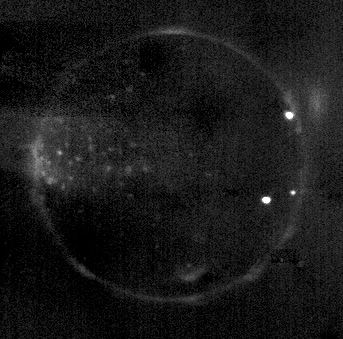

Io in Eclipse

This unusual image shows Io glowing in the darkness of Jupiter’s shadow. It is a combination of eight images taken by the New Horizons Long Range Reconnaissance Imager (LORRI) between 14:25 and 14:55 Universal Time on February 27, 2007, about 15 hours before the spacecraft’s closest approach to Jupiter. North is at the top of the image.

Io’s surface is invisible in the darkness, but the image reveals glowing hot lava, auroral displays in Io’s tenuous atmosphere and volcanic plumes across the moon. The three bright points of light on the right side of Io are incandescent lava at active volcanoes – Pele and Reiden (south of the equator), and a previously unknown volcano near 22 degrees north, 233 degrees west near the edge of the disk at the 2 o’clock position.

An auroral glow, produced as intense radiation from Jupiter’s magnetosphere bombards Io’s atmosphere, outlines the edge of the moon’s disk. The glow is patchy because the atmosphere itself is patchy, being denser over active volcanoes. In addition to the near-surface glow, there is a remarkable auroral glow suspended 330 kilometers (200 miles) above the edge of the disk at the 2 o’clock position; perhaps this glowing gas was ejected from the new volcano below it. Another glowing gas plume, above a fainter point of light, is visible just inside Io’s disk near the 6 o’clock position; this plume is above another new volcanic eruption discovered by New Horizons.

On the left side of the disk, near Io’s equator, a cluster of faint dots of light is centered near the point on Io that always faces Jupiter. This is the region where electrical currents connect Io to Jupiter’s magnetosphere. It is likely that electrical connections to individual volcanoes are causing the glows seen here, though the details are mysterious.

Total exposure time for this image was 16 seconds. The range to Io was 2.8 million kilometers (1.7 million miles), and the image is centered at Io coordinates 7 degrees south, 306 degrees west. The image has been heavily processed to remove scattered light from Jupiter, but some artifacts remain, such as dark patches in the background.

Credit: NASA/Johns Hopkins University Applied Physics Laboratory/Southwest Research Institute